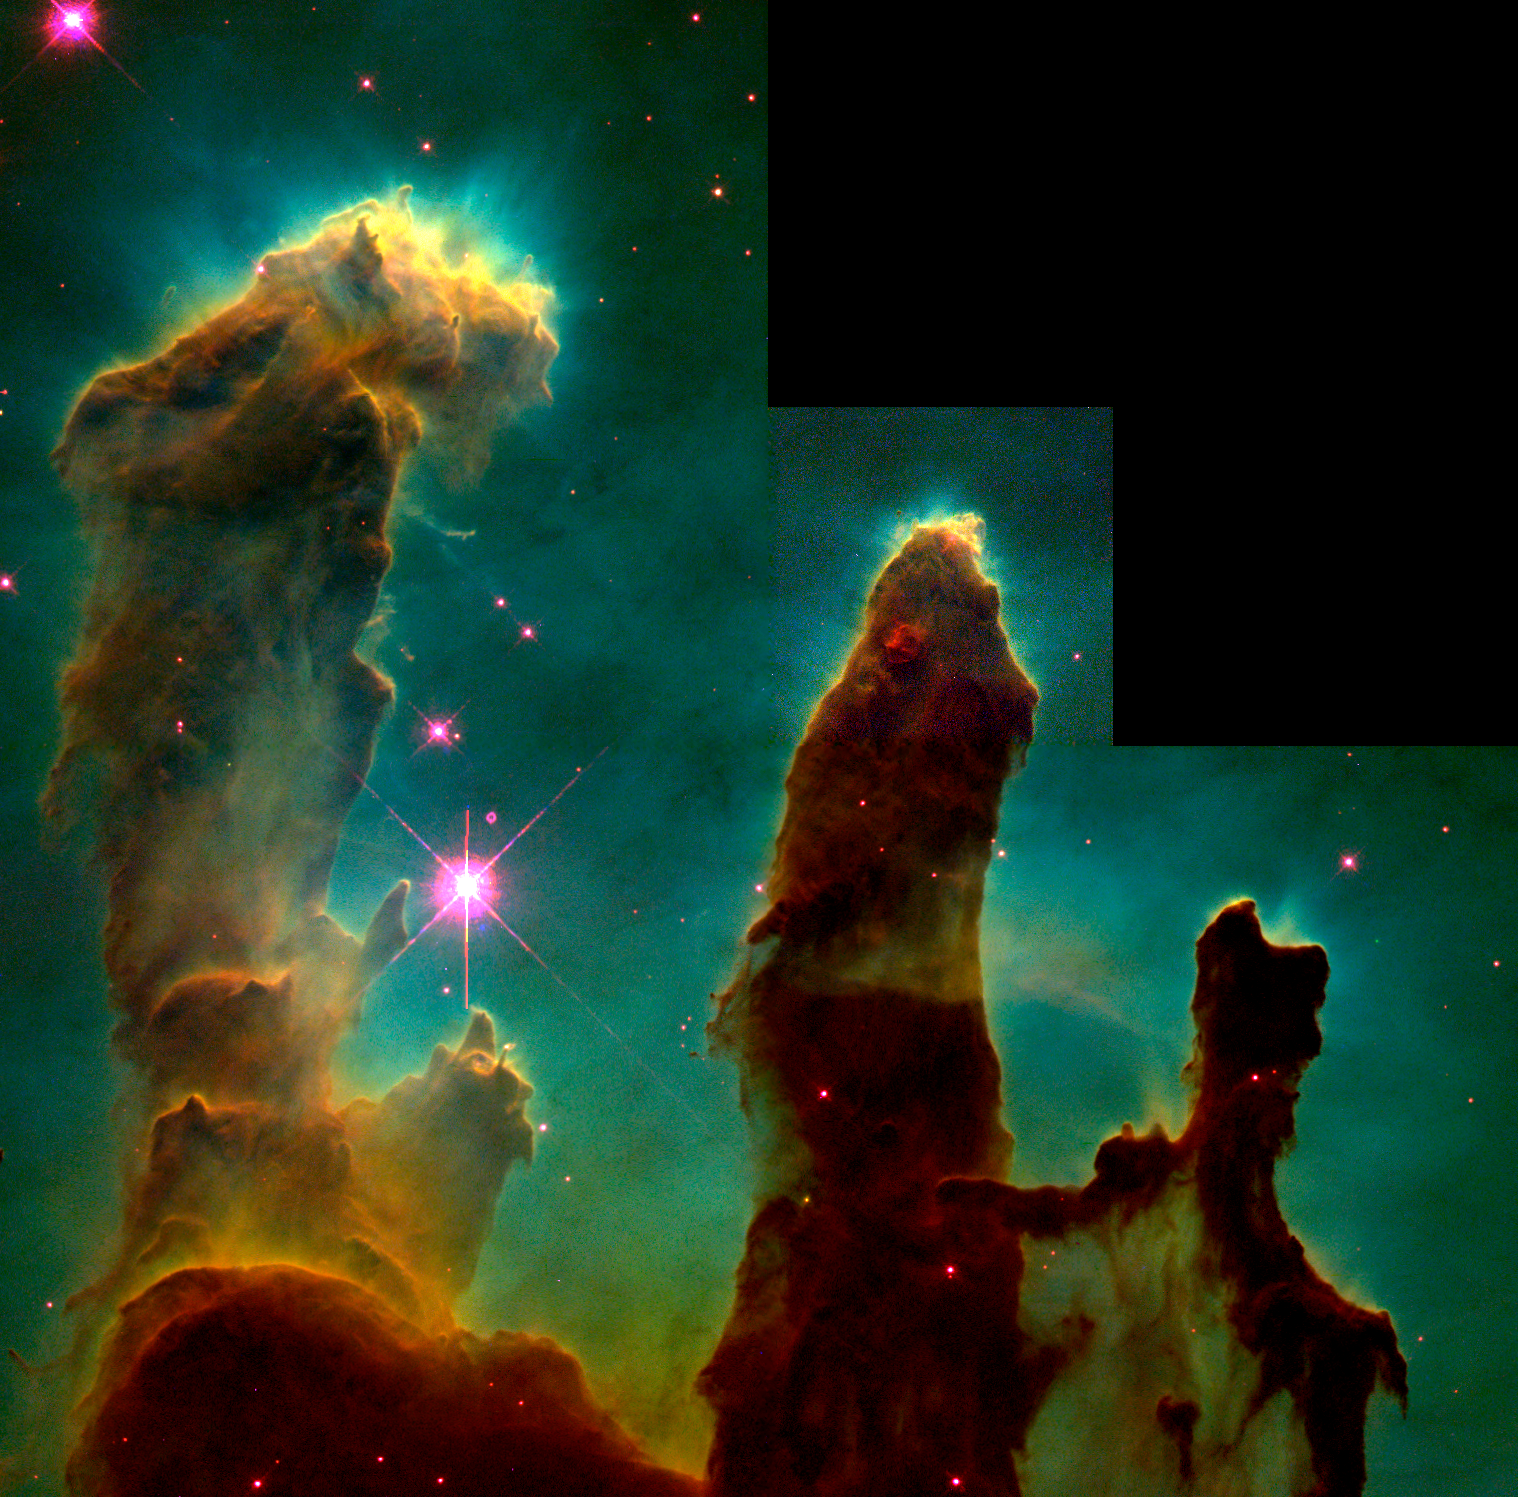

Hubble Image of the Eagle Nebula

This is an iconic visible-light image from NASA's Hubble Space Telescope of the Eagle Nebula, which also features a star-forming region, or nebula, that is being sculpted into pillars by radiation and winds from hot, massive stars. The Eagle Nebula is part of a much larger region dubbed the "Mountains of Creation" which were mapped by the Spitzer Space Telescope.

The pillars are part of a region called W5 by astronomers, in the Cassiopeia constellation 7,000 light-years away and 50 light-years across.

Credit: NASA/ ESA/STScI/J. Hester & P. Scowen (Arizona State University)